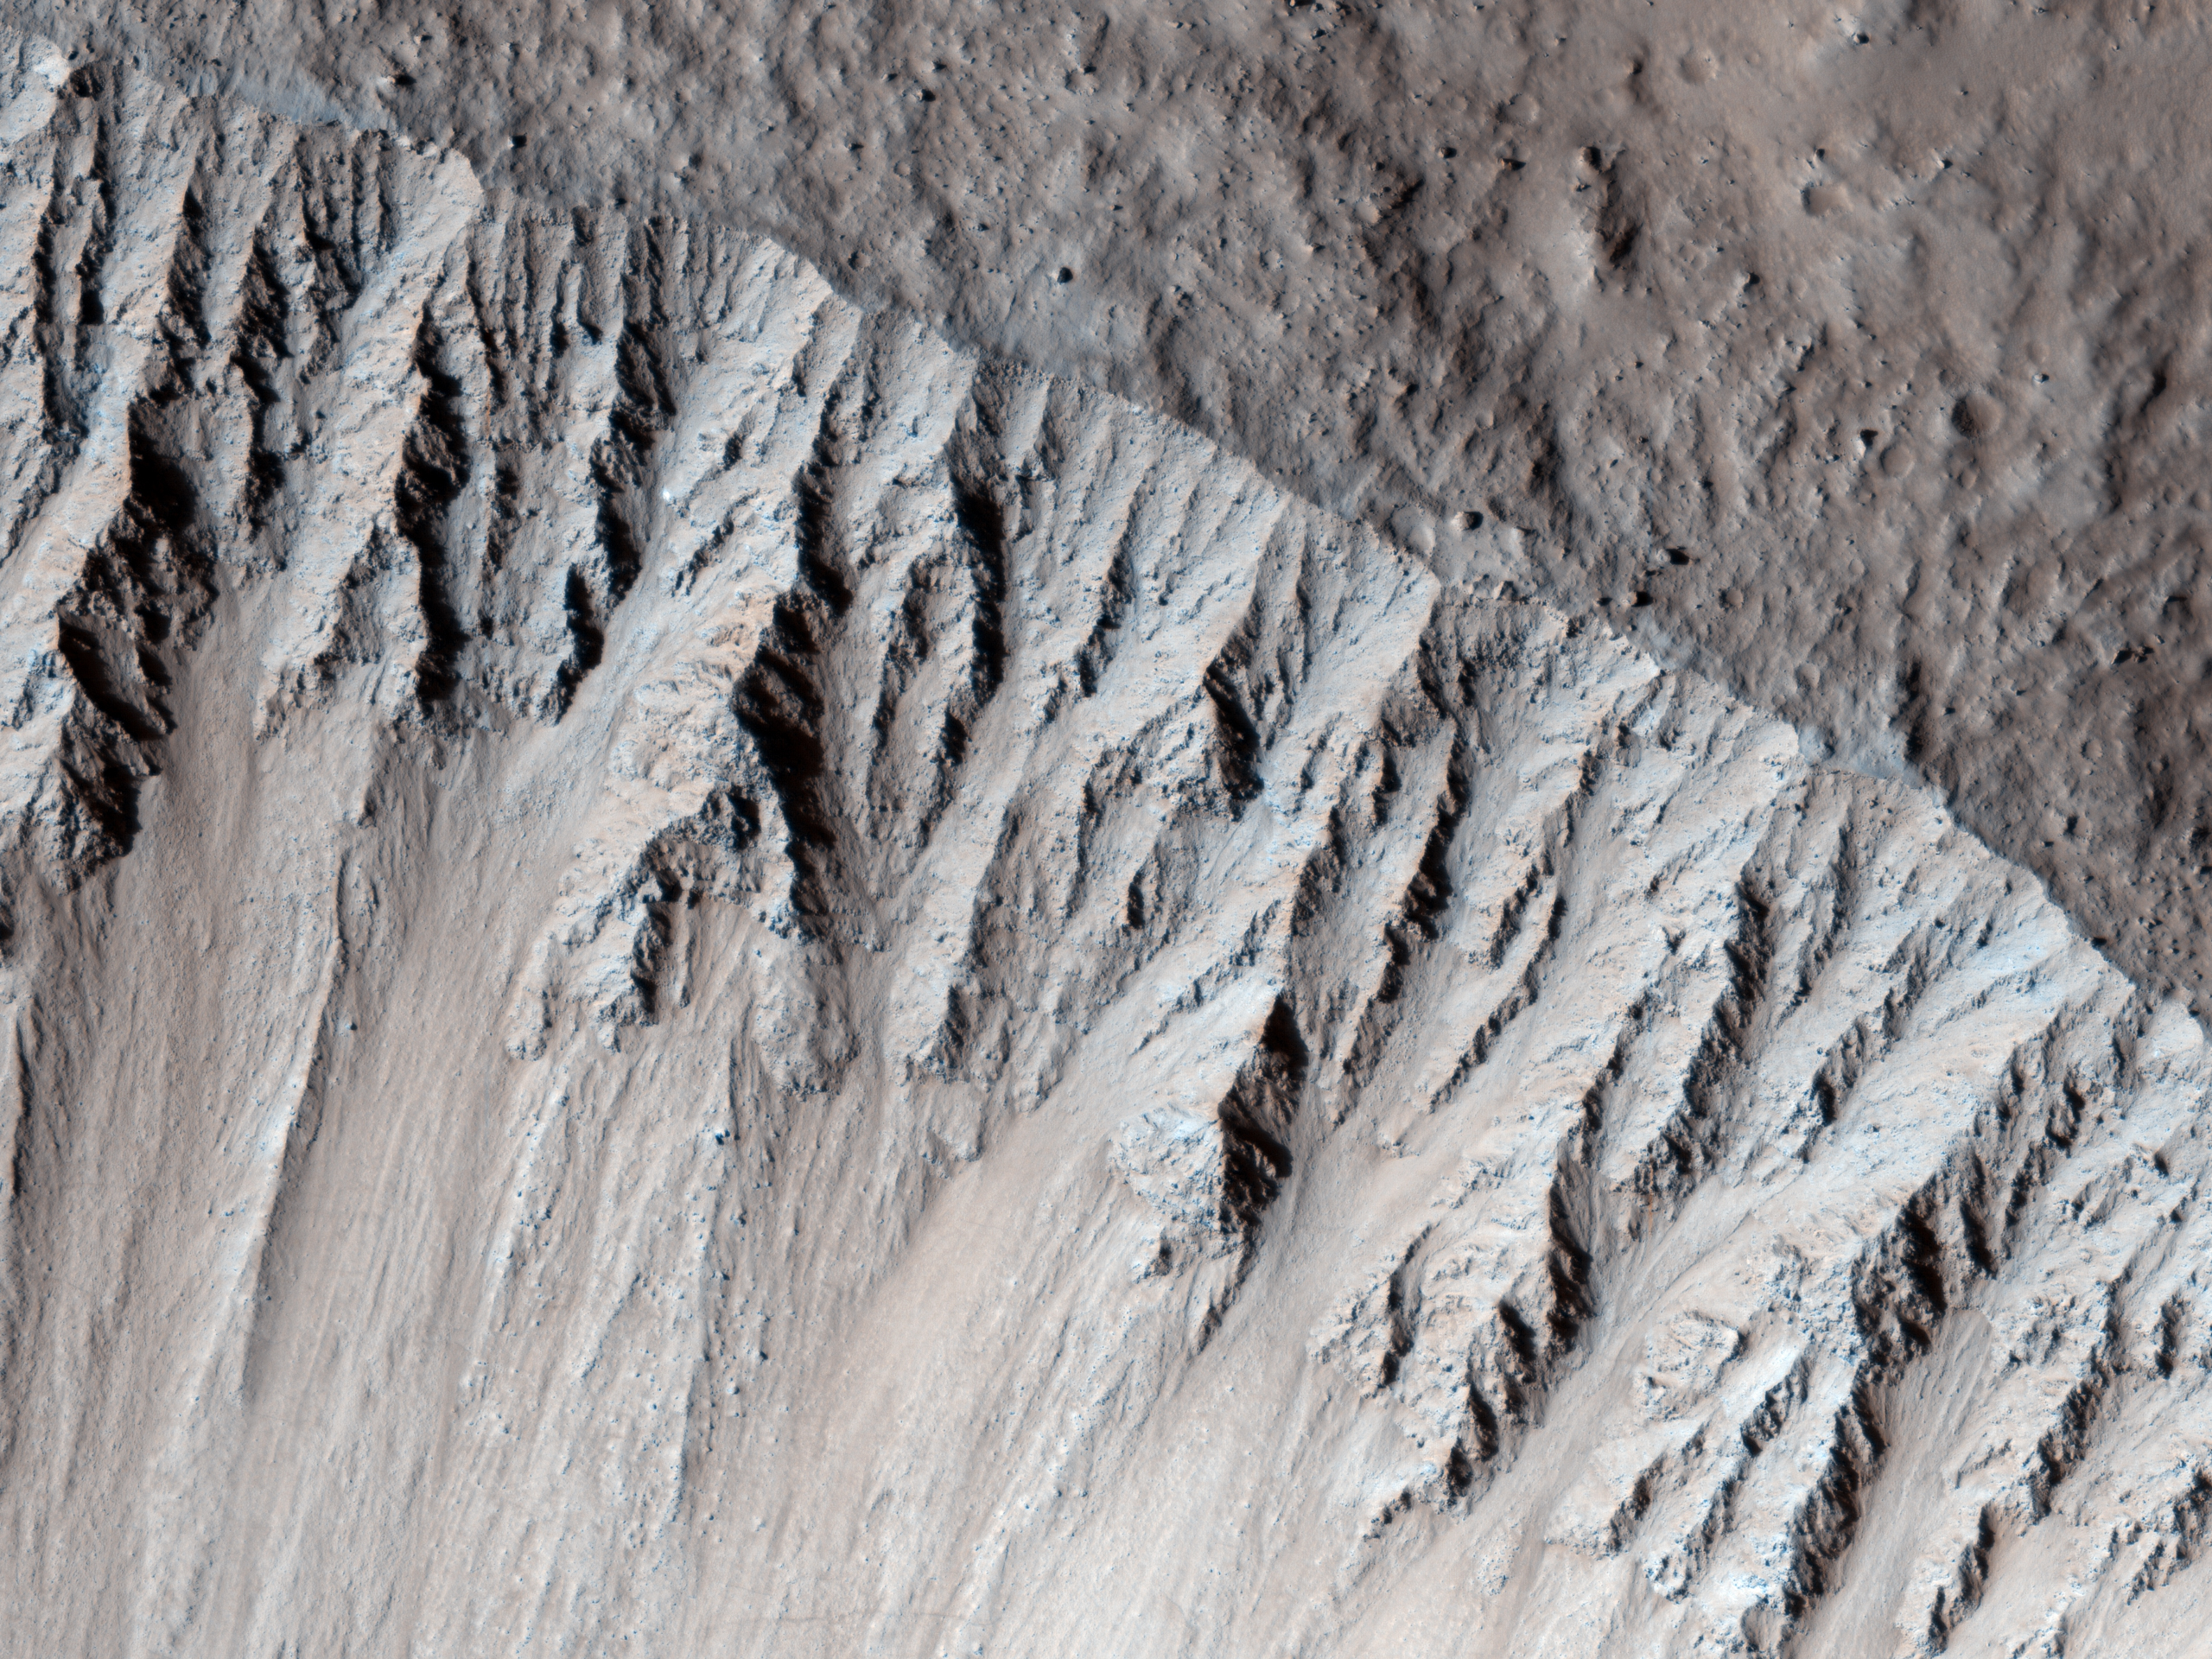

A Fresh, Lunar-Like Crater on Mars

This image is of an approximately 5 kilometer (approx. 3.1 mile) diameter crater that is one of the rare examples of a fresh “lunar-like” crater on Mars. The impact crater formed in the Tharsis region, which is the volcanic region on Mars that harbors the great Olympus Mons volcano — in fact, this crater lies just 150 kilometer (94 miles) from the flanks of Olympus.

Now most really fresh craters on Mars typically have floors with a frothy, pitted deposit on them (see Zumba Crater caption), which possibly suggesting that water/ice was present in the subsurface prior to impact.

This 5 kilometer crater completely lacks such materials. Instead, the crater possess a deposit is generally smooth with some rocks peppered throughout the deposit. This is more similar to observations of fresh craters on the Moon. This distinction from the more typical pitted crater floor deposit may support that the lavas sampled by this crater were low in water/ice or dry at the time of impact. There are some smaller craters superimposed on the floor, which is a sign that the crater is reasonably fresh, but not as recent as other craters on Mars.

There’s also a lot of Martian dust in this crater, which often gives geologic forms a somewhat muted appearance, some of that dust and fine-grained material may be the source of the materials that comprise the “sand” ripples in the bottom-half of the subimage.

Note: By “fresh,” we are speaking in geologic terms, not something that just occurred.

HiRISE is one of six instruments on NASA’s Mars Reconnaissance Orbiter. The University of Arizona, Tucson, operates HiRISE, which was built by Ball Aerospace & Technologies Corp., Boulder, Colorado. NASA’s Jet Propulsion Laboratory, a division of the California Institute of Technology in Pasadena, manages the Mars Reconnaissance Orbiter Project for NASA’s Science Mission Directorate, Washington.

Credit: NASA/JPL-Caltech/University of Arizona